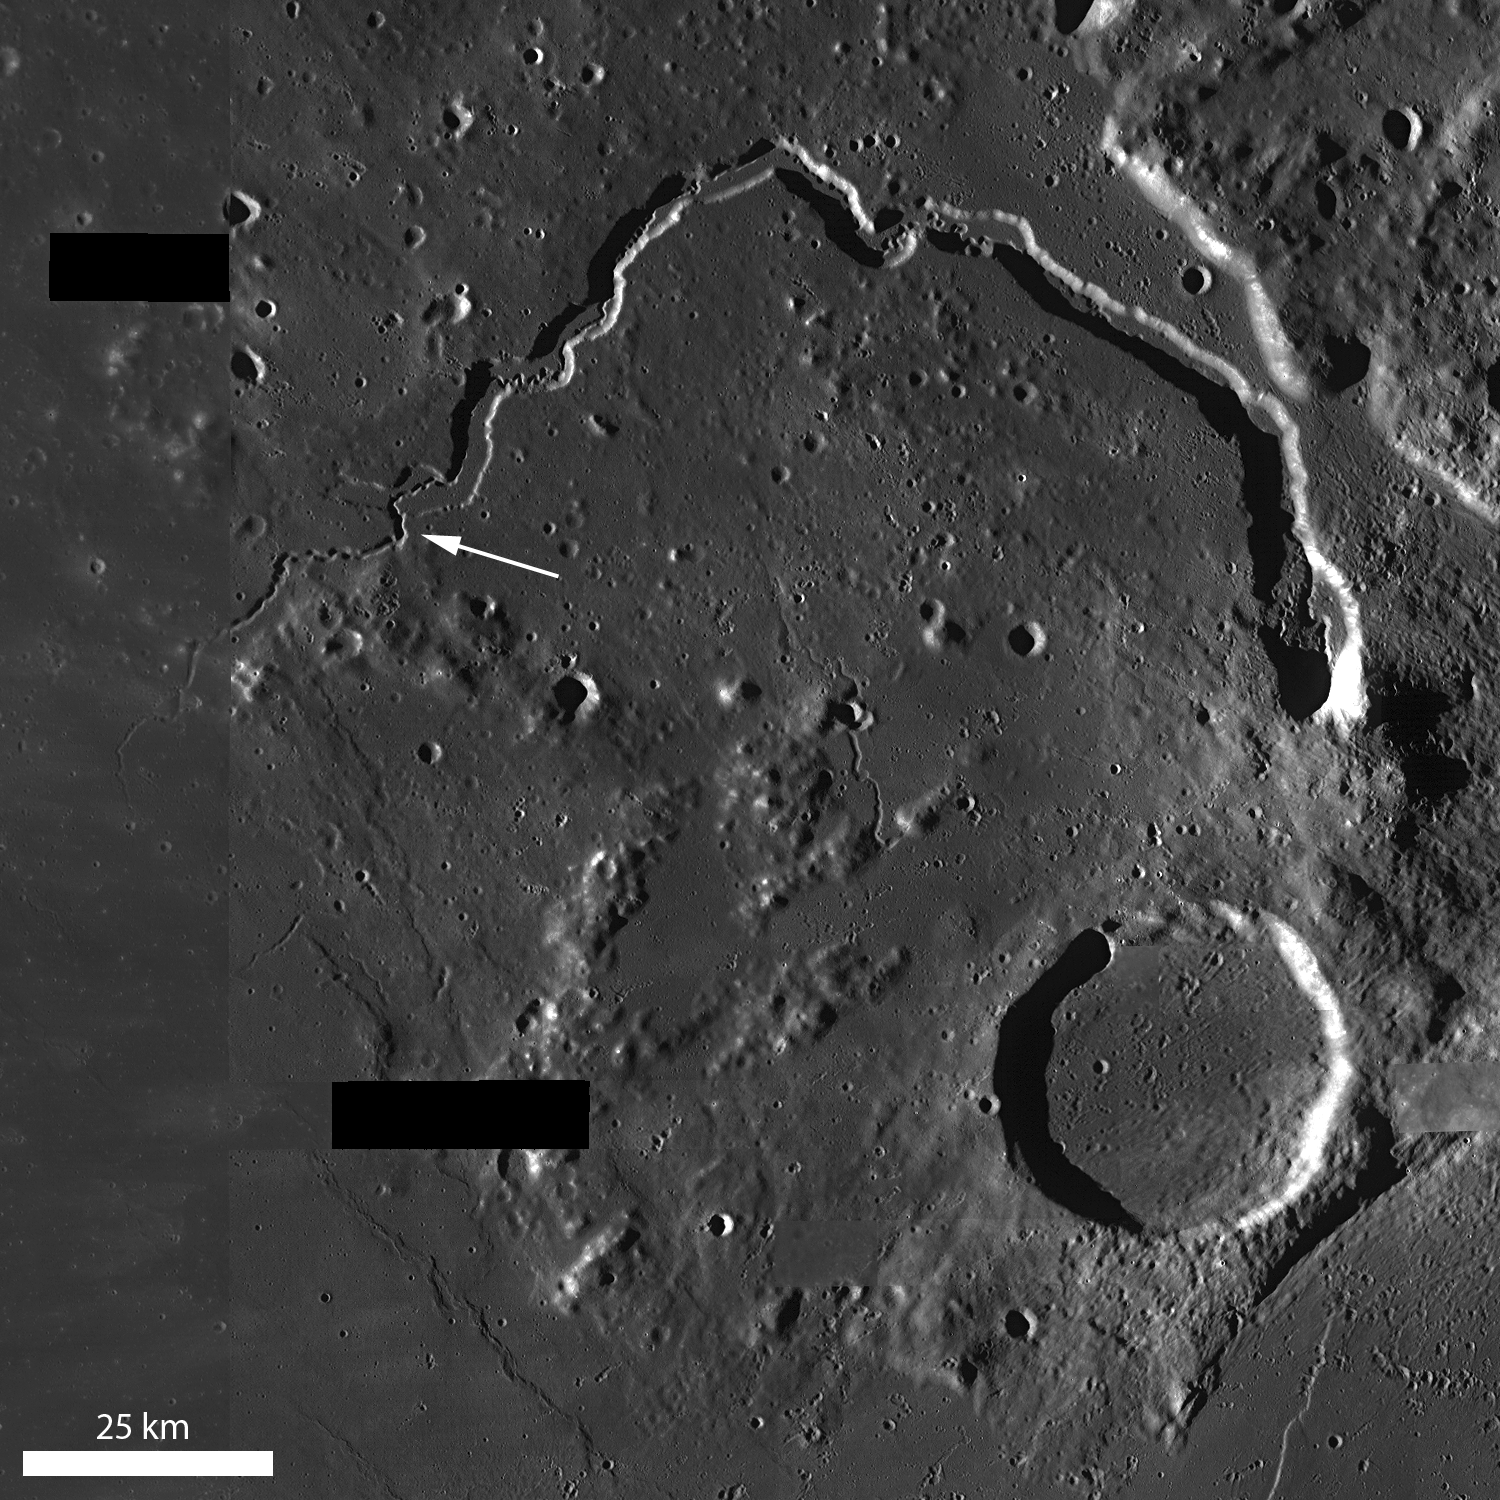

Secrets of Schröteri

Vallis Schröteri is a magnificent sinuous rille and of particular interest is its inner rille, which diverges from the primary rille near the arrow. This nested form indicates that multiple eruptive events occurred or there was a large change in the volume of a single eruption over time. LROC WAC mosaic, 100 meters/pixel (328 feet/pixel).

NASA’s Goddard Space Flight Center built and manages the mission for the Exploration Systems Mission Directorate at NASA Headquarters in Washington. The Lunar Reconnaissance Orbiter Camera was designed to acquire data for landing site certification and to conduct polar illumination studies and global mapping. Operated by Arizona State University, LROC consists of a pair of narrow-angle cameras (NAC) and a single wide-angle camera (WAC). The mission is expected to return over 70 terabytes of image data.

Credit: NASA/GSFC/Arizona State University